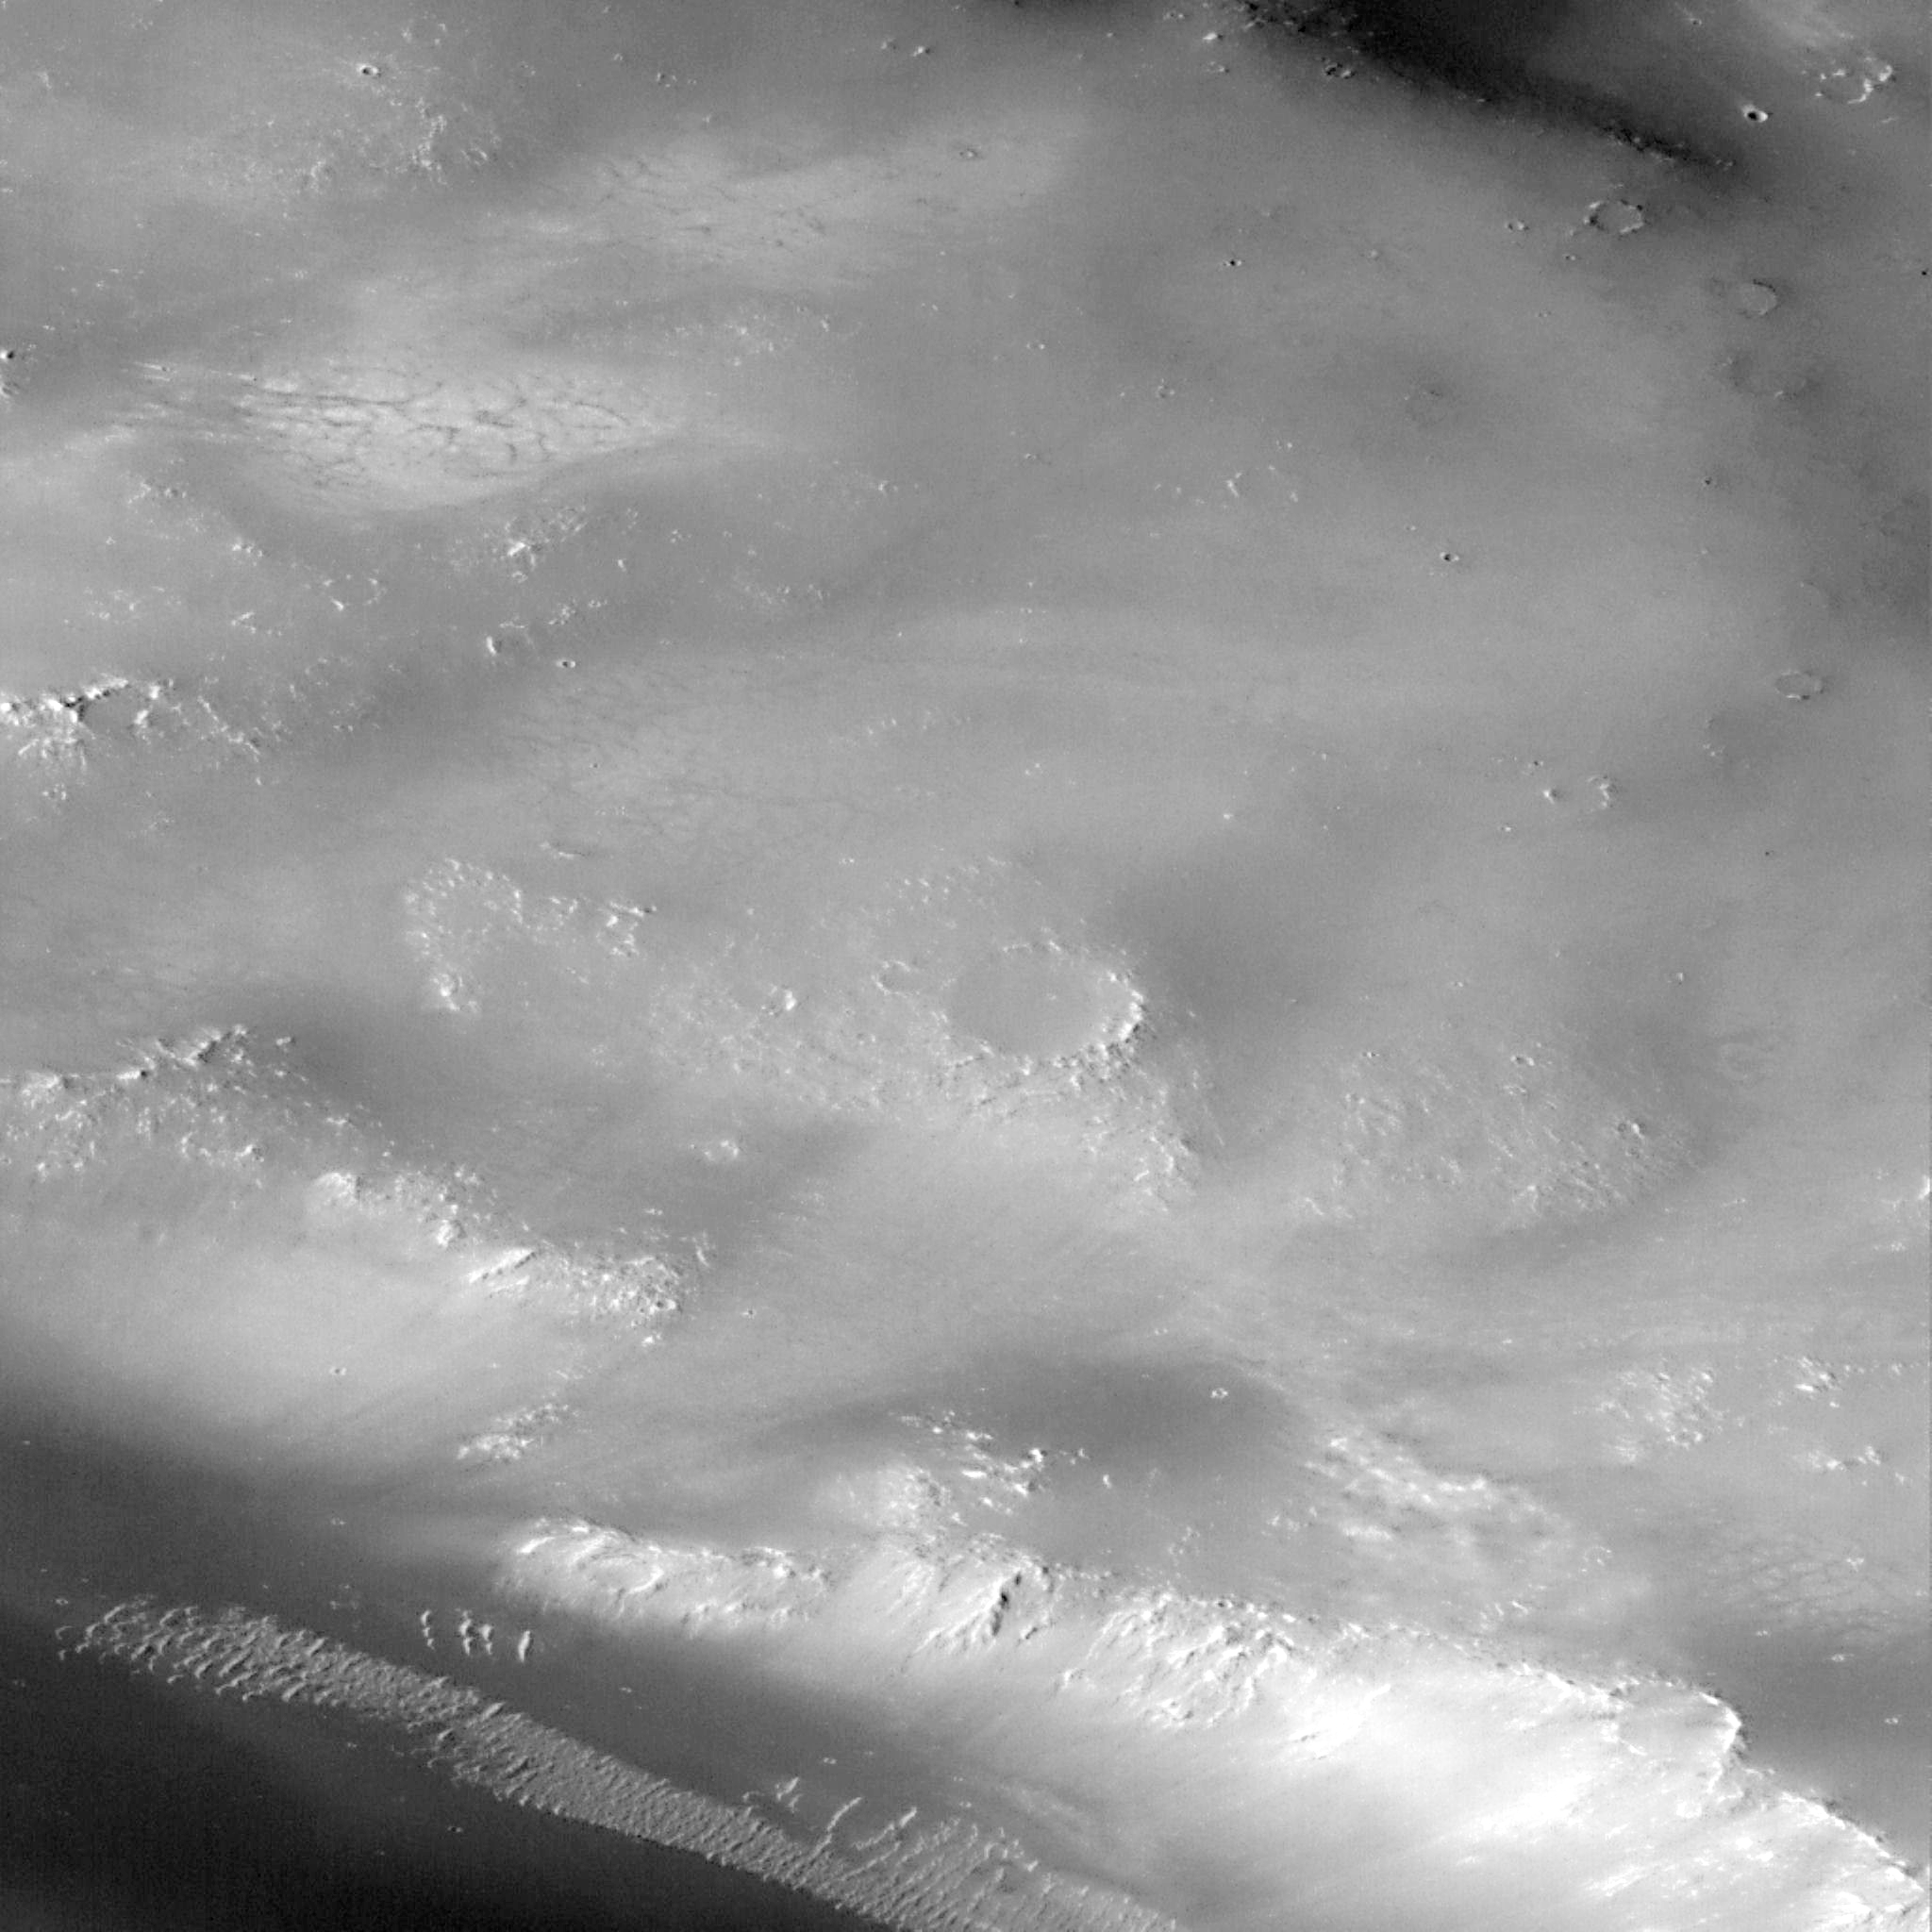

Valley and Surrounding Terrain Adjacent to Schiaparelli Crater – High Resolution Image

The discovery made in this image is the small depressions found in the upper left and center of image with faint dark lines crossing lighter floors. These depressions, and the pattern of lines, are similar to dry lake beds seen throughout the deserts of the southwestern United States. The light material may be salts or other minerals deposited as the lake evaporated, and the dark lines may be cracks created as the material dried out. Alternative explanations for the dark lines, involving freezing and thawing of water-saturated soil, are equally intriguing. In both cases, these features are the examples of a suite of such forms that can be used to diagnose the amount and distribution of surficial water that may have once ponded on Mars.

Launched on November 7, 1996, Mars Global Surveyor entered Mars orbit on Thursday, September 11, 1997. The original mission plan called for using friction with the planet’s atmosphere to reduce the orbital energy, leading to a two-year mapping mission from close, circular orbit (beginning in March 1998). Owing to difficulties with one of the two solar panels, aerobraking was suspended in mid-October and resumed in November 8. Many of the original objectives of the mission, and in particular those of the camera, are likely to be accomplished as the mission progresses.

Malin Space Science Systems and the California Institute of Technology built the MOC using spare hardware from the Mars Observer mission. MSSS operates the camera from its facilities in San Diego, CA. The Jet Propulsion Laboratory’s Mars Surveyor Operations Project operates the Mars Global Surveyor spacecraft with its industrial partner, Lockheed Martin Astronautics, from facilities in Pasadena, CA and Denver, CO.

Credit: NASA/JPL/Malin Space Science Systems